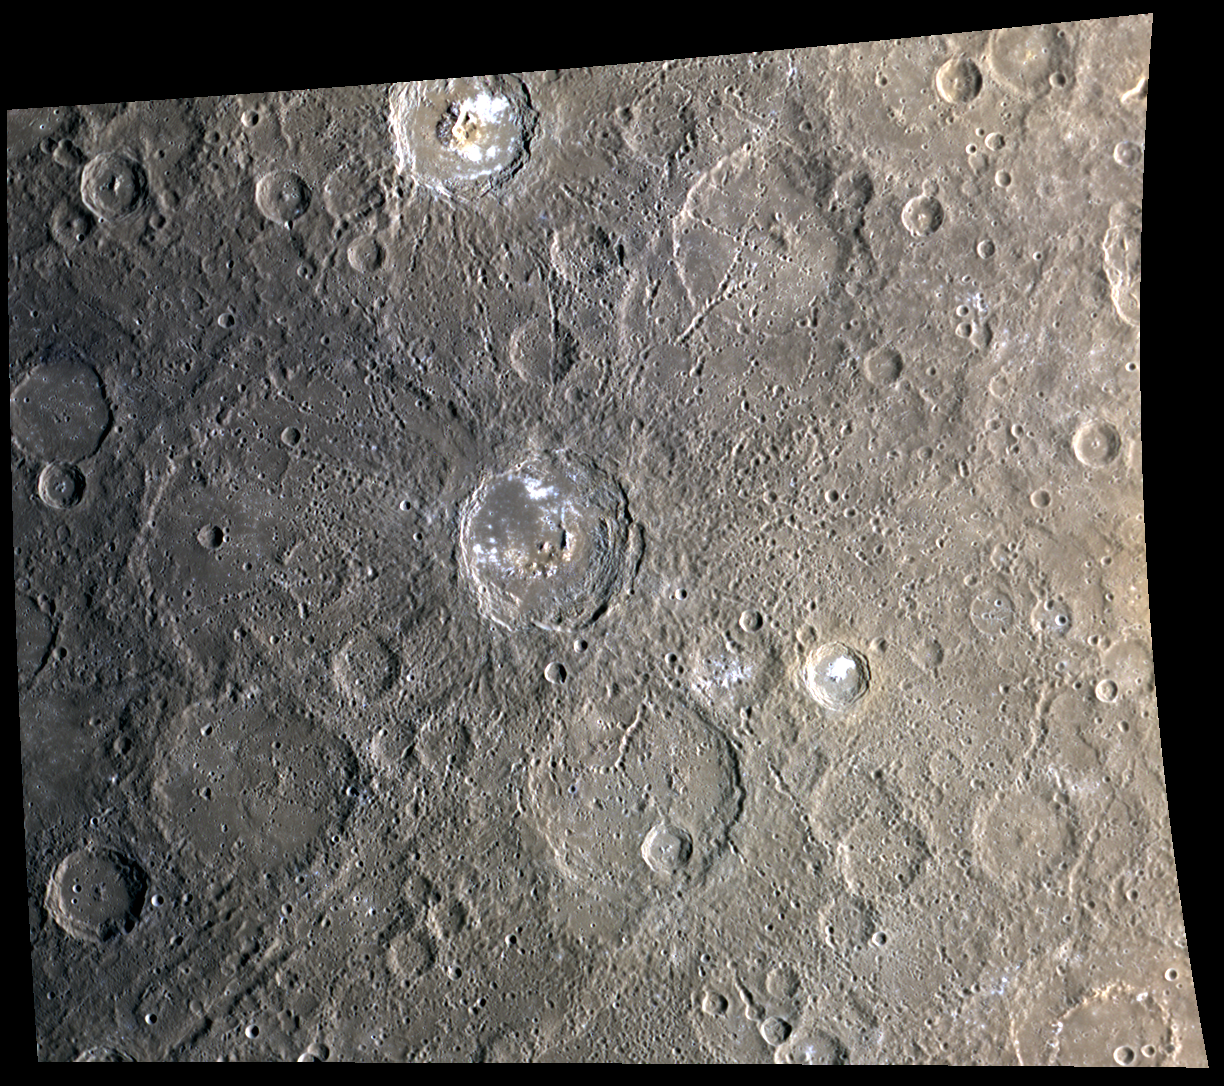

Tyagaraja, and Zeami, and Sophocles! Oh My!

This color image features six named craters. The crater at the very top of the scene displaying bright crater floor material, terraced walls, and central peaks, is Tyagaraja, which has a diameter of 97 km. The large crater in the center of the image, also featuring some bright crater floor material, terraced walls, and central peaks, as well as clear crater chains, is Zeami. The large crater south of Zeami with a smaller crater in its lower half is Sophocles, which has a diameter of 142 km. To the right of Sophocles there is a smaller crater (diameter of 46 km) that appears fresher, and in this image, has orange tinted material surrounding its crater rim; this is Theophanes. To the left of Sophocles there is a similarly sized crater named Goya. Finally, near the upper right quadrant of the image is the newly named Stevenson crater, with the distinctive “X” shape formed by crossing chains of secondary craters.

This image was acquired as a high-resolution targeted color observation. Targeted color observations are images of a small area on Mercury’s surface at resolutions higher than the 1-kilometer/pixel 8-color base map. During MESSENGER’s one-year primary mission, hundreds of targeted color observations were obtained. During MESSENGER’s extended mission, high-resolution targeted color observations are more rare, as the 3-color base map is covering Mercury’s northern hemisphere with the highest-resolution color images that are possible.

Date acquired: April 13, 2012
Image Mission Elapsed Time (MET): 242837960, 242837980, 242837964
Image ID: 1644117, 1644122, 1644118
Instrument: Wide Angle Camera (WAC) of the Mercury Dual Imaging System (MDIS)
WAC filters: 9, 7, 6 (996, 748, 433 nanometers) in red, green, and blue
Center Latitude: -3.16°
Center Longitude: 212.2° E
Resolution: 671 meters/pixel
Scale: The diameter of the large crater in the middle, Zeami, is 129 km (80 miles)
Incidence Angle: 62.5°
Emission Angle: 26.4°
Phase Angle: 88.9°

The MESSENGER spacecraft is the first ever to orbit the planet Mercury, and the spacecraft’s seven scientific instruments and radio science investigation are unraveling the history and evolution of the Solar System’s innermost planet. Visit the Why Mercury? section of this website to learn more about the key science questions that the MESSENGER mission is addressing. During the one-year primary mission, MDIS acquired 88,746 images and extensive other data sets. MESSENGER is now in a year-long extended mission, during which plans call for the acquisition of more than 80,000 additional images to support MESSENGER’s science goals.

These images are from MESSENGER, a NASA Discovery mission to conduct the first orbital study of the innermost planet, Mercury. For information regarding the use of images, see the MESSENGER image use policy.

Credit: NASA/Johns Hopkins University Applied Physics Laboratory/Carnegie Institution of Washington